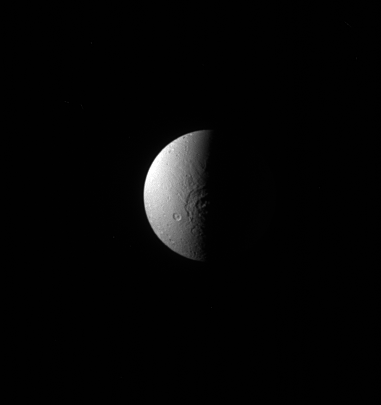

Evander Half in Shadow

Dione’s large crater, Evander, appears here half in shadow, throwing its topography into sharp relief. Evander is centered at about 57 degrees South latitude, 145 degrees West longitude and can also be seen in the Dione south polar map featured in PIA12579 (see also PIA12728).

Lit terrain seen here is on the anti-Saturn hemisphere of Dione. North on Dione is up and rotated 25 degrees to the left. The image was taken in visible light with the Cassini spacecraft narrow-angle camera on Aug. 22, 2013.

The view was acquired at a distance of approximately 870,000 miles (1.4 million kilometers) from Dione. Image scale is 5 miles (8 kilometers) per pixel.

The Cassini-Huygens mission is a cooperative project of NASA, the European Space Agency and the Italian Space Agency. NASA’s Jet Propulsion Laboratory, a division of the California Institute of Technology in Pasadena, manages the mission for NASA’s Science Mission Directorate, Washington. The Cassini orbiter and its two onboard cameras were designed, developed and assembled at JPL. The imaging operations center is based at the Space Science Institute in Boulder, Colo.

Credit: NASA/JPL-Caltech/Space Science Institute